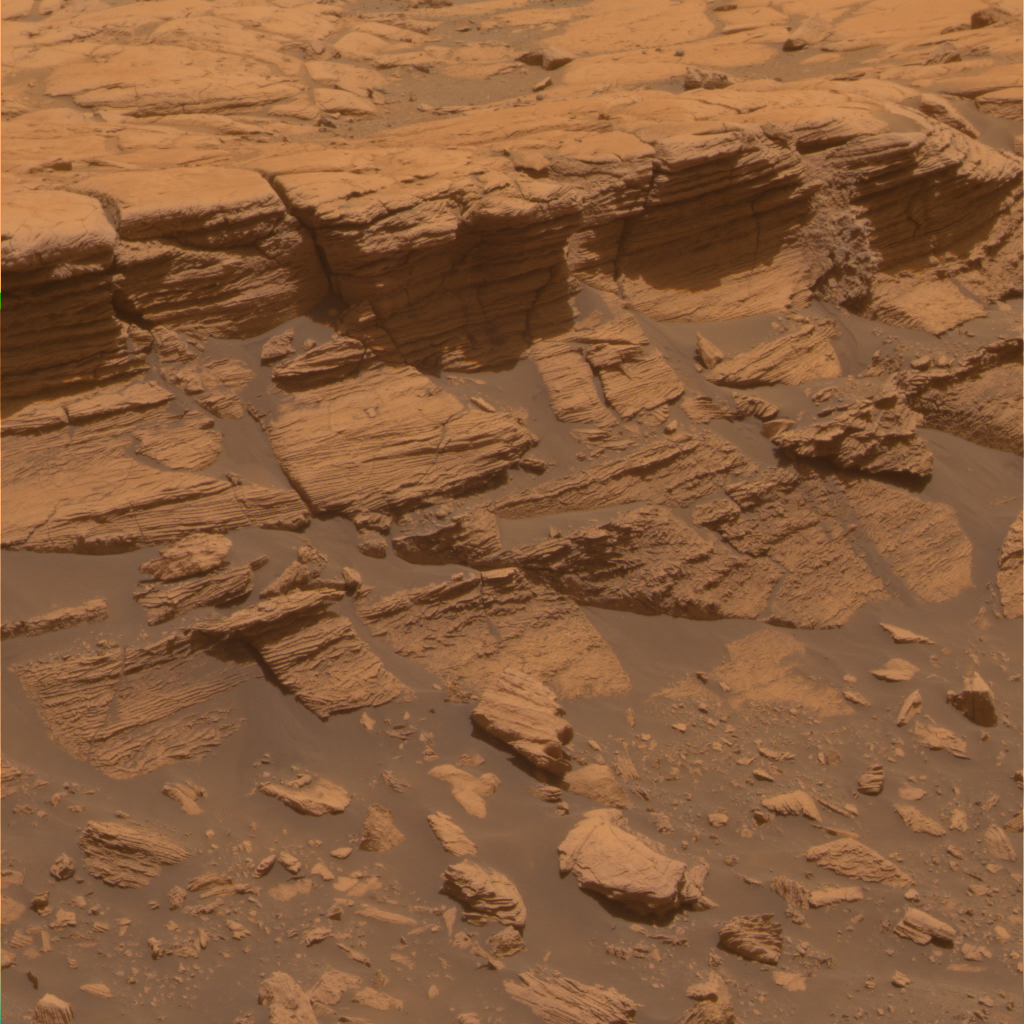

Stack of Layers at ‘Payson’ in Meridiani Planum

The stack of fine layers exposed at a ledge called “Payson” on the western edge of “Erebus Crater” in Mars’ Meridiani Planum shows a diverse range of primary and secondary sedimentary textures formed billions of years ago. These structures likely result from an interplay between windblown and water-involved processes.

The panoramic camera (Pancam) on NASA’s Mars Exploration Rover Opportunity acquired the exposures for this image on the rover’s 749th Martian day (March 3, 2006) This view is an approximately true-color rendering mathematically generated from separate images taken through all of the left Pancam’s 432-nanometer to 753-nanometer filters.

Credit: NASA/JPL/Cornell